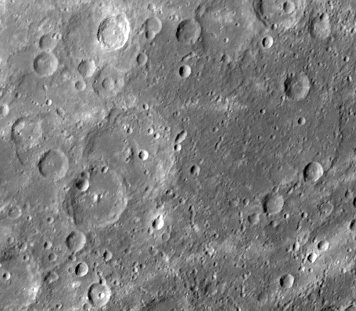

Intercrater Plains and Heavily Cratered Terrain

Intercrater plains and heavily cratered terrain typical of much of Mercury outside the area affected by the formation of the Caloris basin are shown in this image (FDS 166738) taken during the spacecraft’s second encounter with Mercury. Abundant shallow elongate craters and crater chains are present on the intercrater plains. North is to the top of this image, centered at 56 degrees S, 128 degrees W and 400 kilometers across.

The Mariner 10 mission, managed by the Jet Propulsion Laboratory for NASA’s Office of Space Science, explored Venus in February 1974 on the way to three encounters with Mercury-in March and September 1974 and in March 1975. The spacecraft took more than 7,000 photos of Mercury, Venus, the Earth and the Moon.

Credit: NASA/JPL/Northwestern University